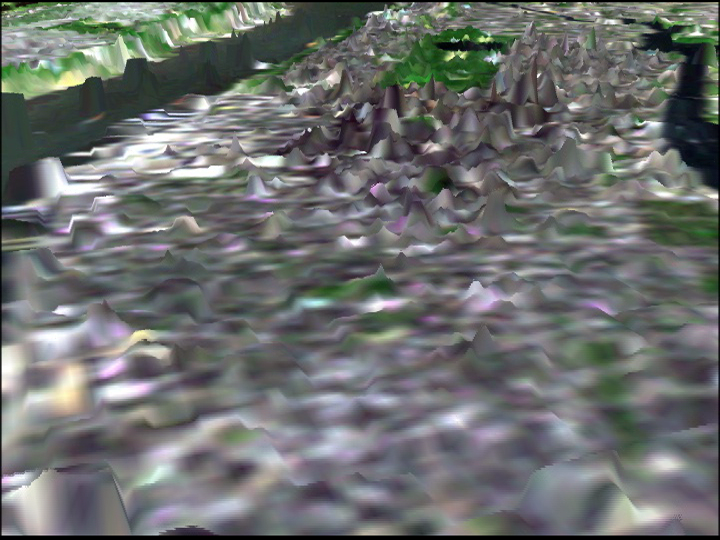

SRTM Perspective View with Landsat Overlay: Manhattan Island, New York

In this image of Manhattan, the city’s skyscrapers appear as ghostly white spikes. The green patch in the middle of the image is Central park. The Hudson River is visible on the upper left-hand side and the east River on the upper right. Although not designed to measure the heights of buildings, the radar used by the Shuttle Radar Topography Mission (SRTM) was so sensitive that it easily detected the Manhattan skyscrapers but could not distinguish individual structures.

The image was generated using topographic data from SRTM and enhanced true-color Landsat 5 satellite images. Topographic shading in the image was enhanced with false shading derived from the elevation model. Topographic expression is exaggerated 6X.

The elevation data used in this image was acquired by SRTM aboard the Space Shuttle Endeavour, launched on February 11, 2000. SRTM used the same radar instrument that comprised the Spaceborne Imaging Radar-C/X-Band Synthetic Aperture Radar (SIR-C/X-SAR) that flew twice on the Space Shuttle Endeavour in 1994. SRTM was designed to collect three-dimensional measurements of the Earth’s land surface. To collect the 3-D SRTM data, engineers added a mast 60-meters (about 200-feet) long, installed additional C-band and X-band antennas, and improved tracking and navigation devices. The mission is a cooperative project between the National Aeronautics and Space Administration (NASA), the National Imagery and Mapping Agency (NIMA) of the U.S. Department of Defense (DoD), and the German and Italian space agencies. It is managed by NASA’s Jet Propulsion Laboratory, Pasadena, CA, for NASA’s Earth Science Enterprise, Washington, DC.

Size: scale varies in this perspective, Manhattan is about 3.5 km (2.2 miles) across.
Location: 40.8 deg. North lat., 74 deg. West lon.
Orientation: North toward the top
Image Data: Landsat bands 1, 2, 3, and 4
Date Acquired: February 12, 2000 (SRTM)

Credit: NASA/JPL/NIMA